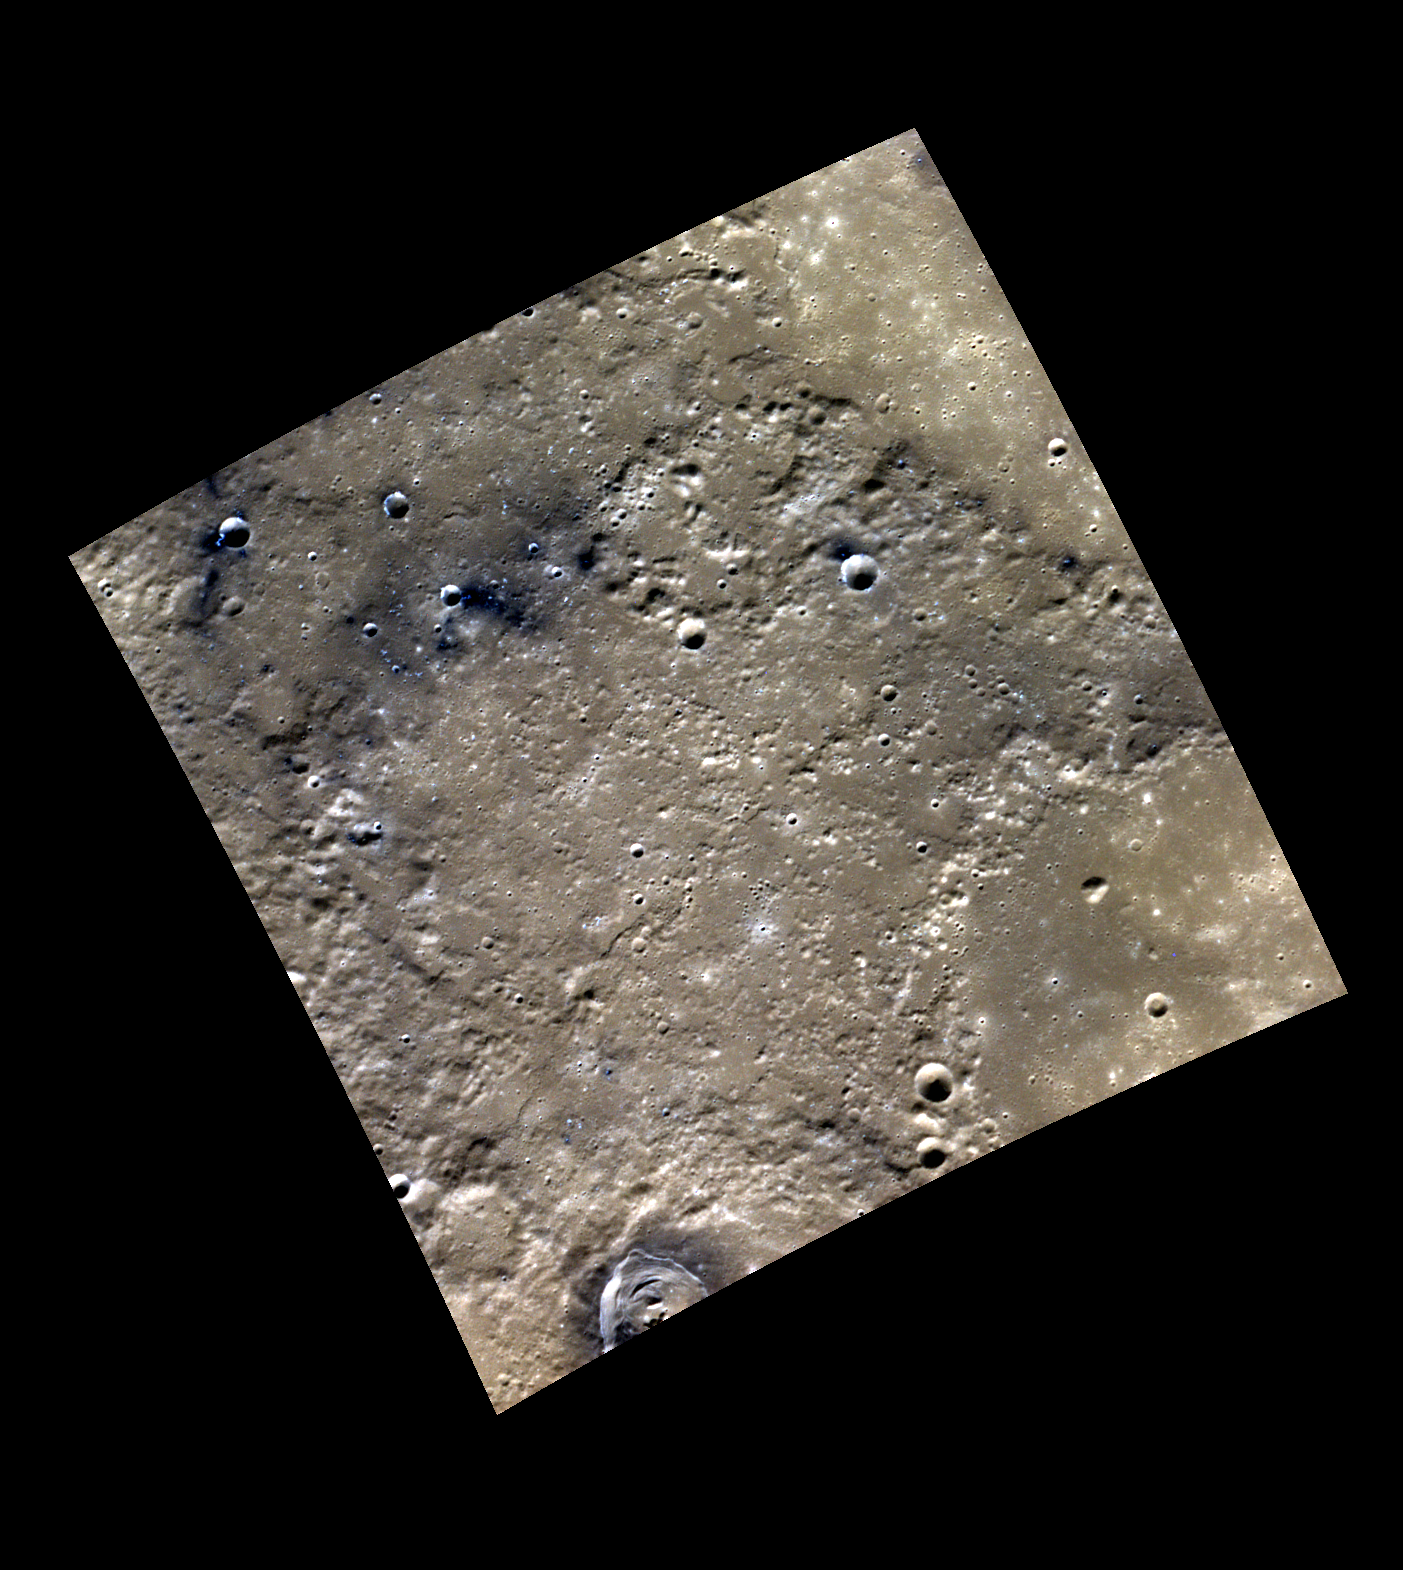

Peeking Through the Darkness

The region featured in today’s image lies just south of Ankgor Vallis. Most of the image is composed of older, rough terrain, with the portions of two smooth-floored craters in the eastern corners. Some darker specks of low reflectance material appear in association with the knobbier plains in the west. Fresh craters impacted into this material appear as brighter blue, peeking out from the darkness.

This image was acquired as a high-resolution targeted color observation. Targeted color observations are images of a small area on Mercury’s surface at resolutions higher than the 1-kilometer/pixel 8-color base map. During MESSENGER’s one-year primary mission, hundreds of targeted color observations were obtained. During MESSENGER’s extended mission, high-resolution targeted color observations are more rare, as the 3-color base map covered Mercury’s northern hemisphere with the highest-resolution color images that are possible.

Date acquired: July 12, 2011
Image Mission Elapsed Time (MET): 218926537, 218926533, 218926529
Image ID: 493277, 493276, 493275
Instrument: Wide Angle Camera (WAC) of the Mercury Dual Imaging System (MDIS)
WAC filters: 9, 7, 6 (996, 748, 433 nanometers) in red, green, and blue
Center Latitude: 54.41°
Center Longitude: 114.7° E
Resolution: 172 meters/pixel
Scale: The image is 235 km (146 mi.) from corner to corner.
Incidence Angle: 57.2°
Emission Angle: 20.5°
Phase Angle: 77.8°

The MESSENGER spacecraft is the first ever to orbit the planet Mercury, and the spacecraft’s seven scientific instruments and radio science investigation are unraveling the history and evolution of the Solar System’s innermost planet. MESSENGER acquired over 150,000 images and extensive other data sets. MESSENGER is capable of continuing orbital operations until early 2015.

For information regarding the use of images, see the MESSENGER image use policy.

Credit: NASA/Johns Hopkins University Applied Physics Laboratory/Carnegie Institution of Washington